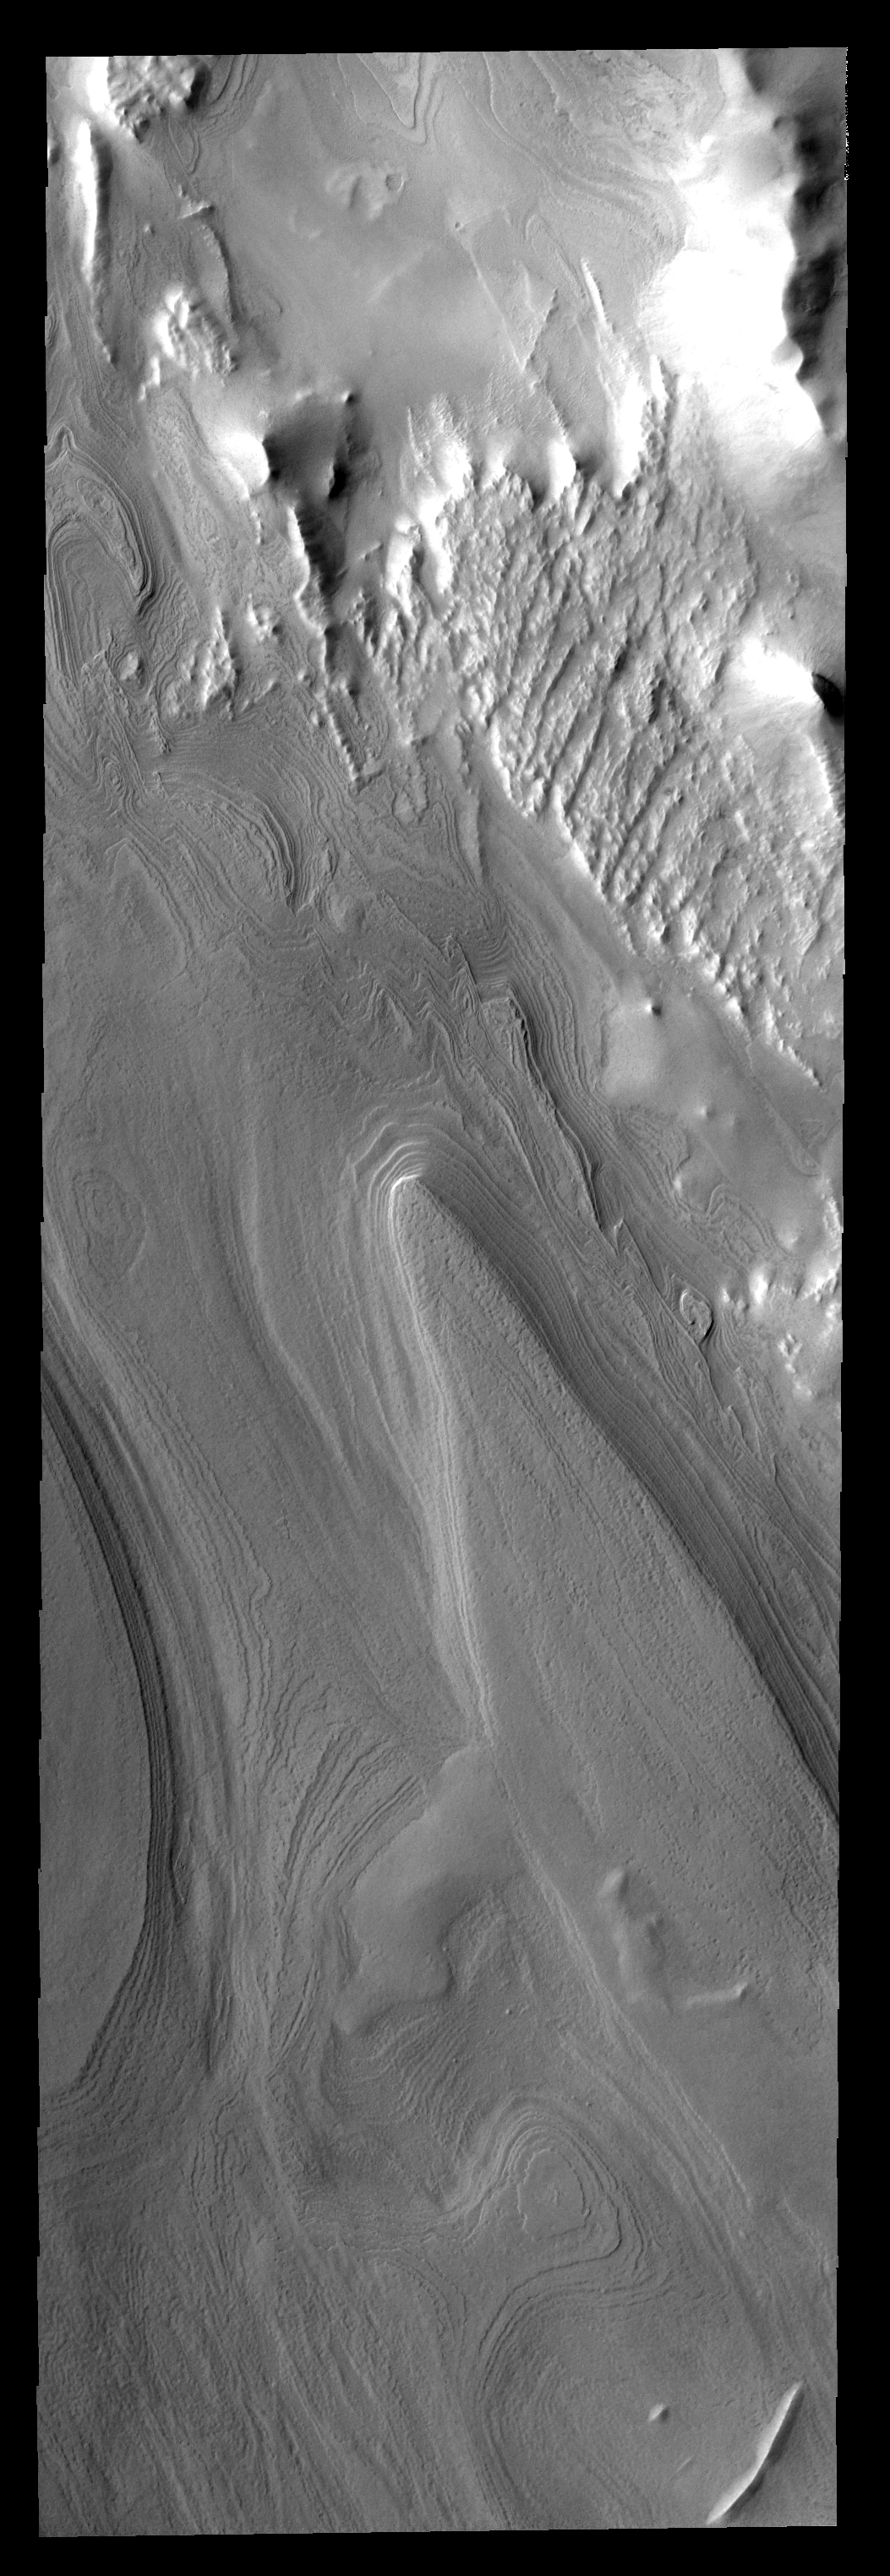

Polar Layers

This image of the south polar region shows layered material. It is not known if the layers are formed yearly or if they form over the period of 10s to 100s of years or more.

Image information: VIS instrument. Latitude -80.3N, Longitude 296.2E. 17 meter/pixel resolution.

Note: this THEMIS visual image has not been radiometrically nor geometrically calibrated for this preliminary release. An empirical correction has been performed to remove instrumental effects. A linear shift has been applied in the cross-track and down-track direction to approximate spacecraft and planetary motion. Fully calibrated and geometrically projected images will be released through the Planetary Data System in accordance with Project policies at a later time.

NASA’s Jet Propulsion Laboratory manages the 2001 Mars Odyssey mission for NASA’s Office of Space Science, Washington, D.C. The Thermal Emission Imaging System (THEMIS) was developed by Arizona State University, Tempe, in collaboration with Raytheon Santa Barbara Remote Sensing. The THEMIS investigation is led by Dr. Philip Christensen at Arizona State University. Lockheed Martin Astronautics, Denver, is the prime contractor for the Odyssey project, and developed and built the orbiter. Mission operations are conducted jointly from Lockheed Martin and from JPL, a division of the California Institute of Technology in Pasadena.

Credit: NASA/JPL/ASU